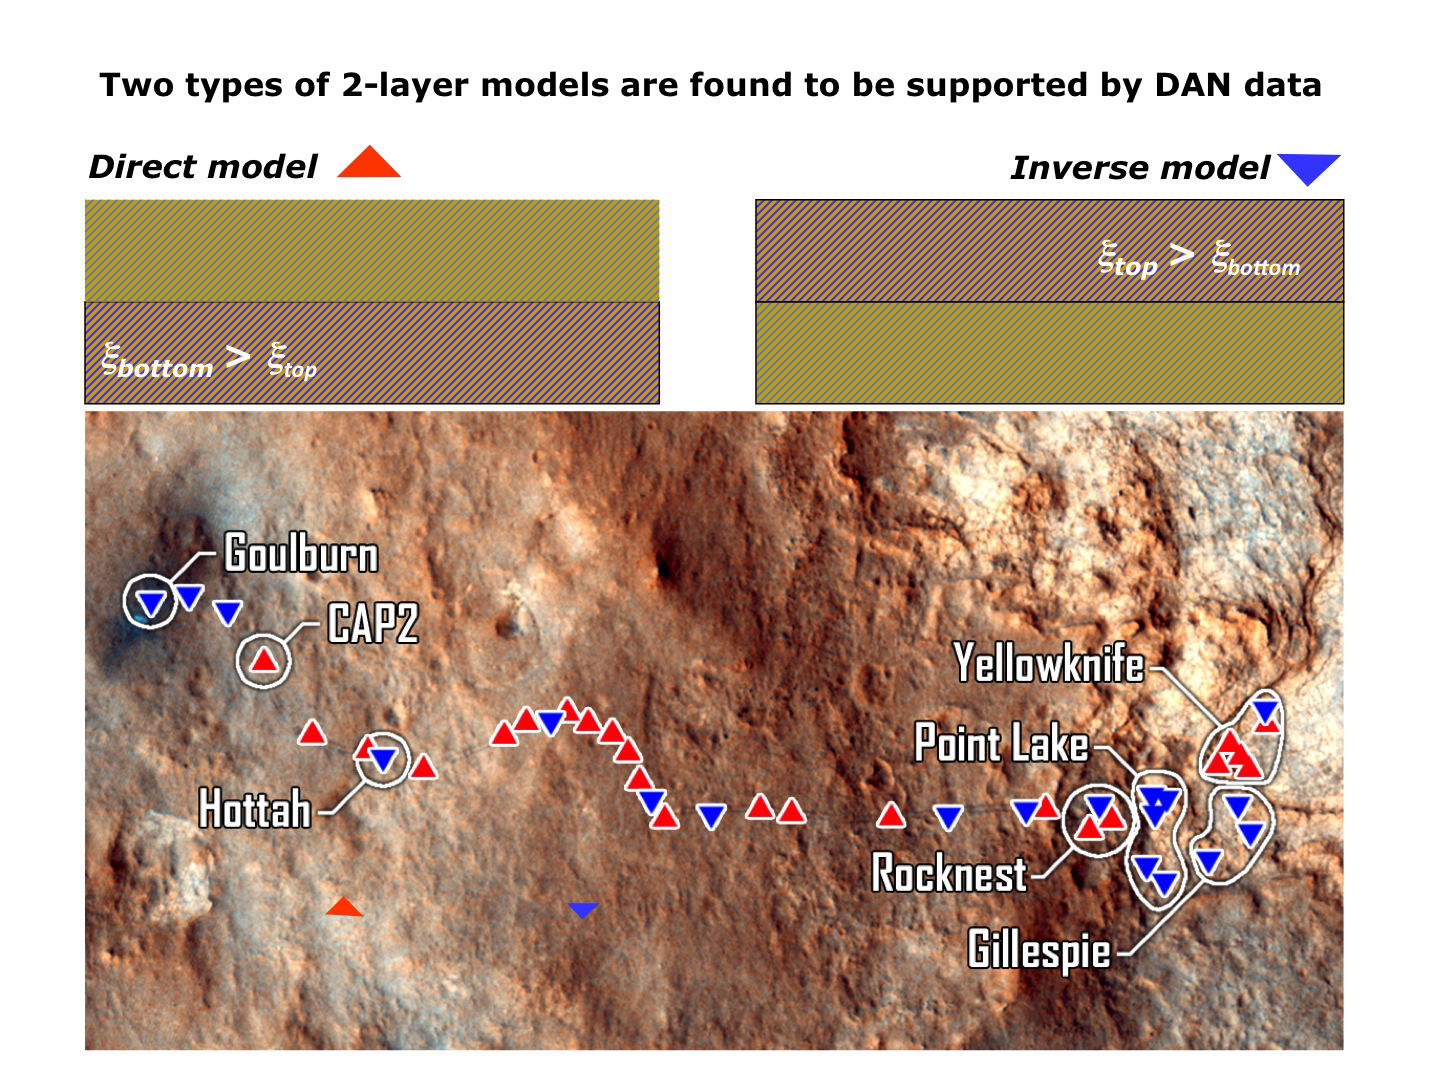

Two Types of Modeling of Subsurface Water

The Dynamic Albedo of Neutrons (DAN) instrument on NASA’s Mars rover Curiosity detects even very small amounts of water in the ground beneath the rover, primarily water bound into the crystal structure of hydrated minerals. This graphic presents two types of modeling for how much of the detected water is very close to the surface and how much is deeper within the top 20 inches (half meter). At most places where the rover has made DAN measurements, the best fit for the data is one with less water in the upper layer than in the lower layer.

JPL manages the Mars Science Laboratory/Curiosity for NASA’s Science Mission Directorate in Washington. The rover was designed, developed and assembled at JPL, a division of the California Institute of Technology in Pasadena.

Credit: NASA/JPL-Caltech/Russian Space Research Institute